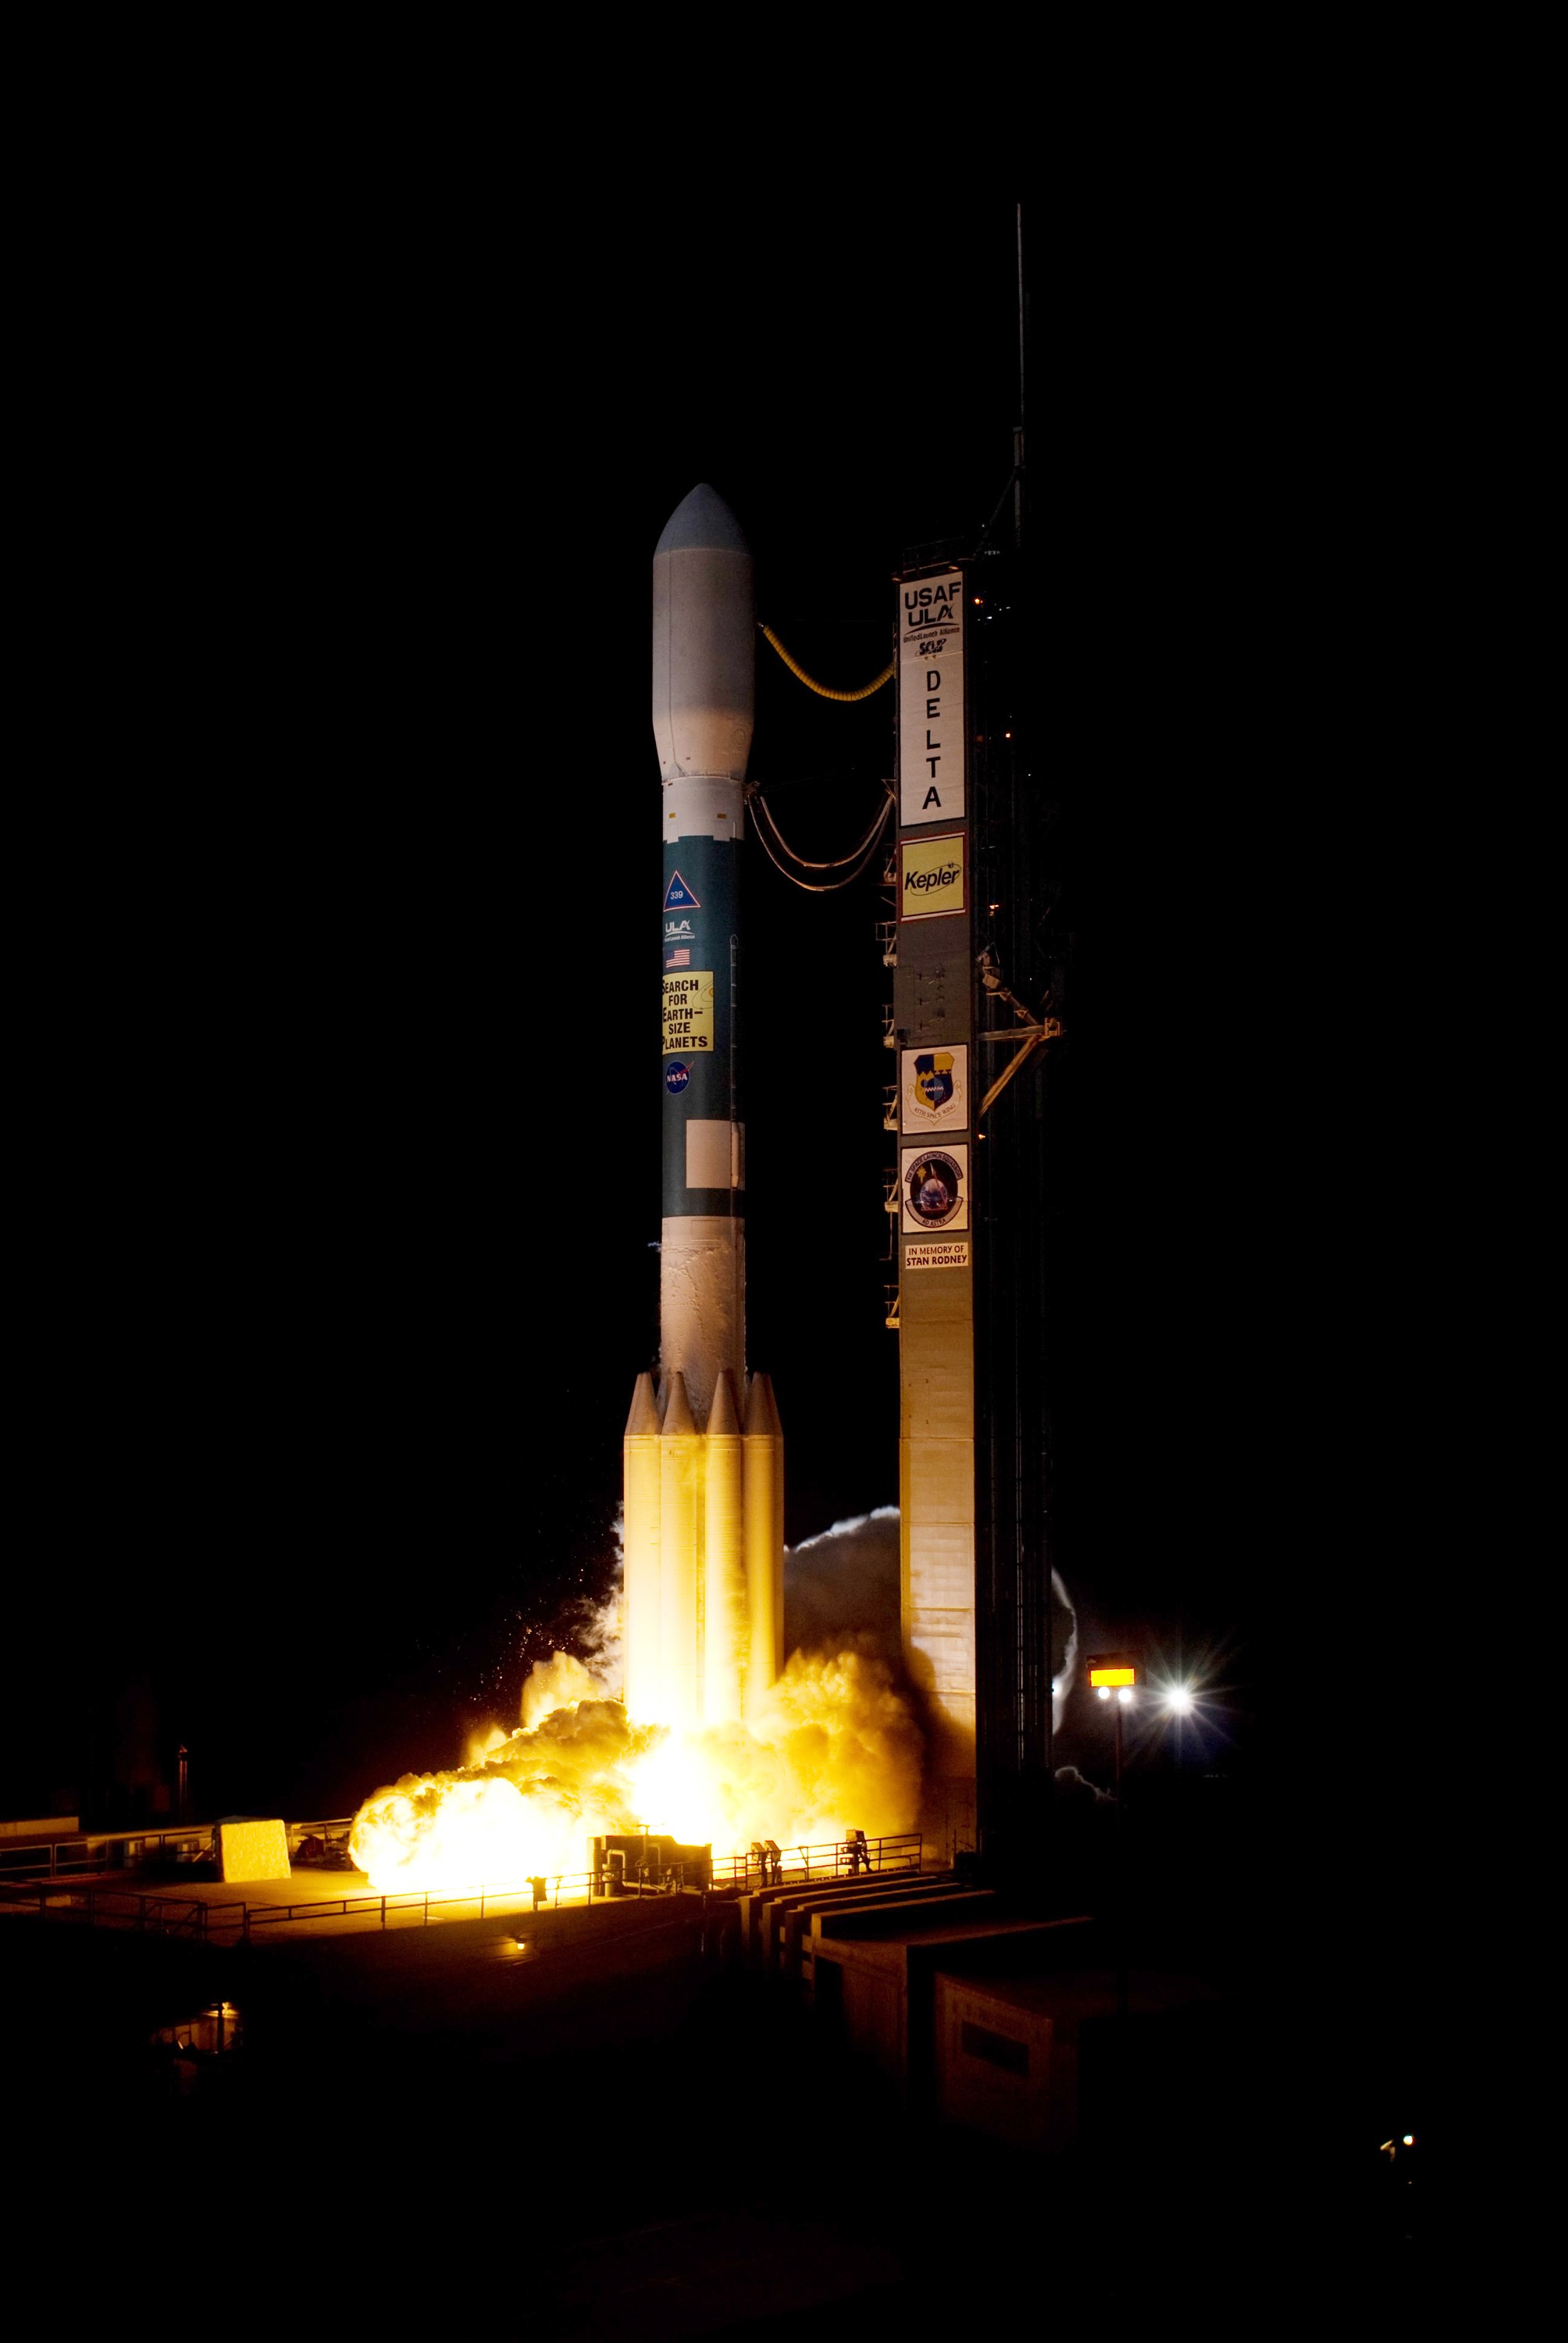

CAPE CANAVERAL, Fla. – On Launch Pad 17-B at Cape Canaveral Air Force Station in Florida, the engines on United Launch Alliance's Delta II rocket carrying NASA's Kepler spacecraft ignite. Liftoff was on time at 10:49 p.m. EST. Kepler is a spaceborne telescope designed to search the nearby region of our galaxy for Earth-size planets orbiting in the habitable zone of stars like our sun. The habitable zone is the region around a star where temperatures permit water to be liquid on a planet's surface. The challenge for Kepler is to look at a large number of stars in order to statistically estimate the total number of Earth-size planets orbiting sun-like stars in the habitable zone. Kepler will survey more than 100,000 stars in our galaxy.

Credit: NASA/Tony Gray